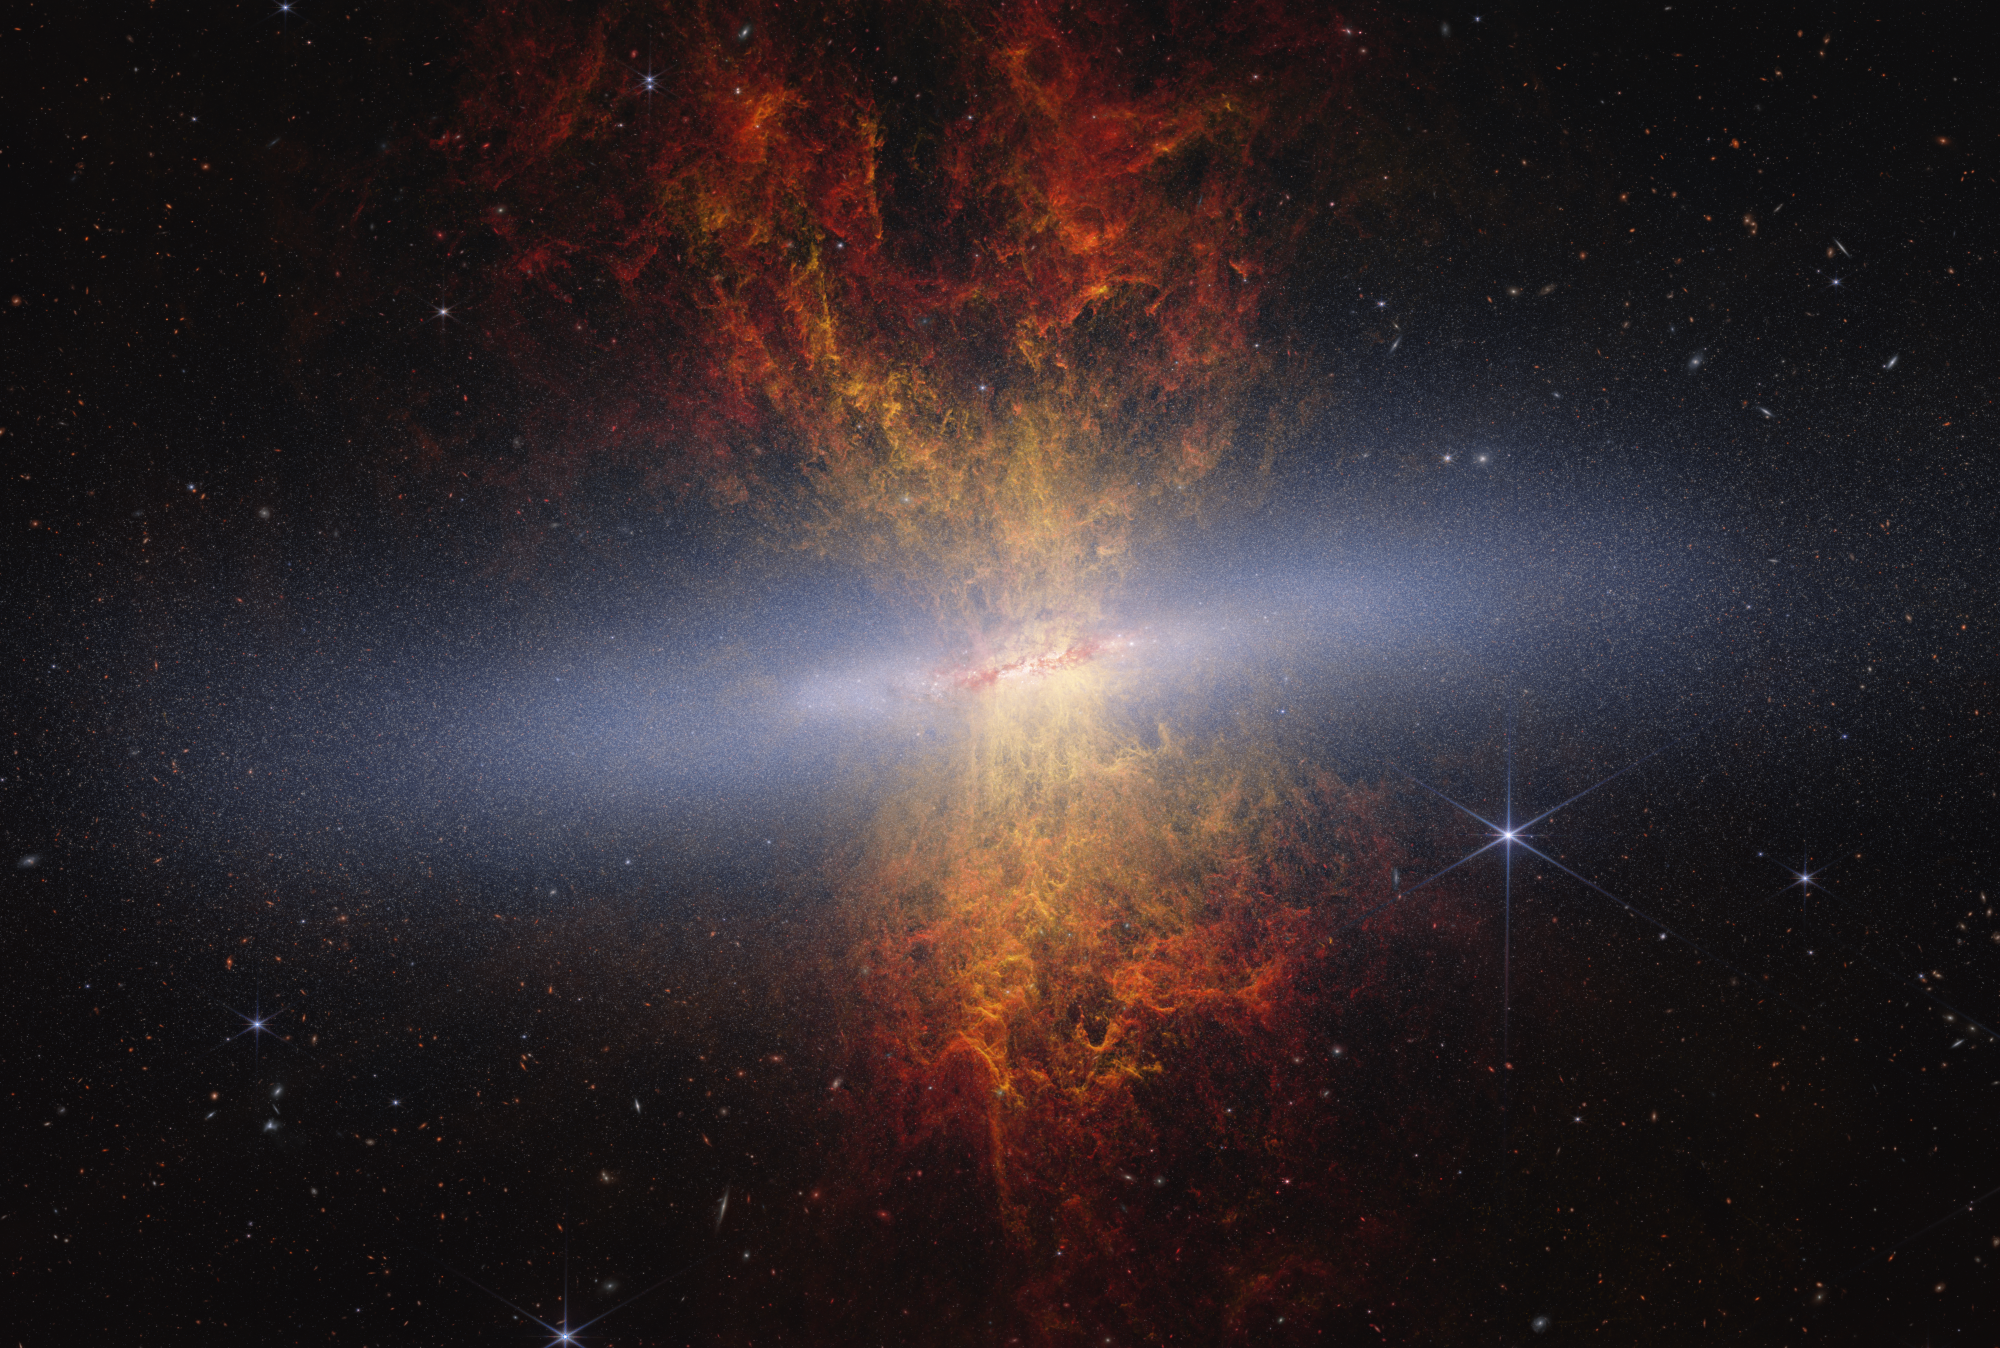

M82 Cigar Galaxy (Webb + Hubble)

NASA’s James Webb Space Telescope recently observed edge-on starburst galaxy Messier 82 (M82), nicknamed the Cigar Galaxy. Webb’s near-infrared data combined with Hubble visible-light archival data (assigned the color yellow) create a more comprehensive understanding of M82. With Webb’s near-infrared imagery, astronomers can see the galaxy’s distended disk structure and millions of individual stars — approximately 16.5 million — for the first time.

Depicted as luminous blue granules, these stars are only a small portion of the total amount astronomers think reside in a galaxy like M82. The extreme star formation occurring within M82, which will eventually cause star formation to cease in the future, is causing bipolar plumes of material to be ejected above and below the galaxy’s disk.

Archival data from the Hubble Space Telescope adds another aspect to the lively scene: yellow tendrils of material, which represent ionized hydrogen gas, are closest to the galaxy’s disk. The red-orange material farther away imaged by Webb depicts small dust grains. These grains are called polycyclic aromatic hydrocarbons and are helpful in tracing material in the space between the galaxy’s stars, also known as the interstellar medium.

Webb’s detailed observation of the galaxy, specifically of the main plane of the galactic disk, is aiding astronomers as they seek to uncover the formation history of M82. The telescope data will also help scientists understand the current processes occurring within the starburst galaxy.

Credit: Image: NASA, ESA, CSA, Adam Smercina (STScI, Tufts), Thomas Williams (University of Manchester); Image Processing: Alyssa Pagan (STScI)